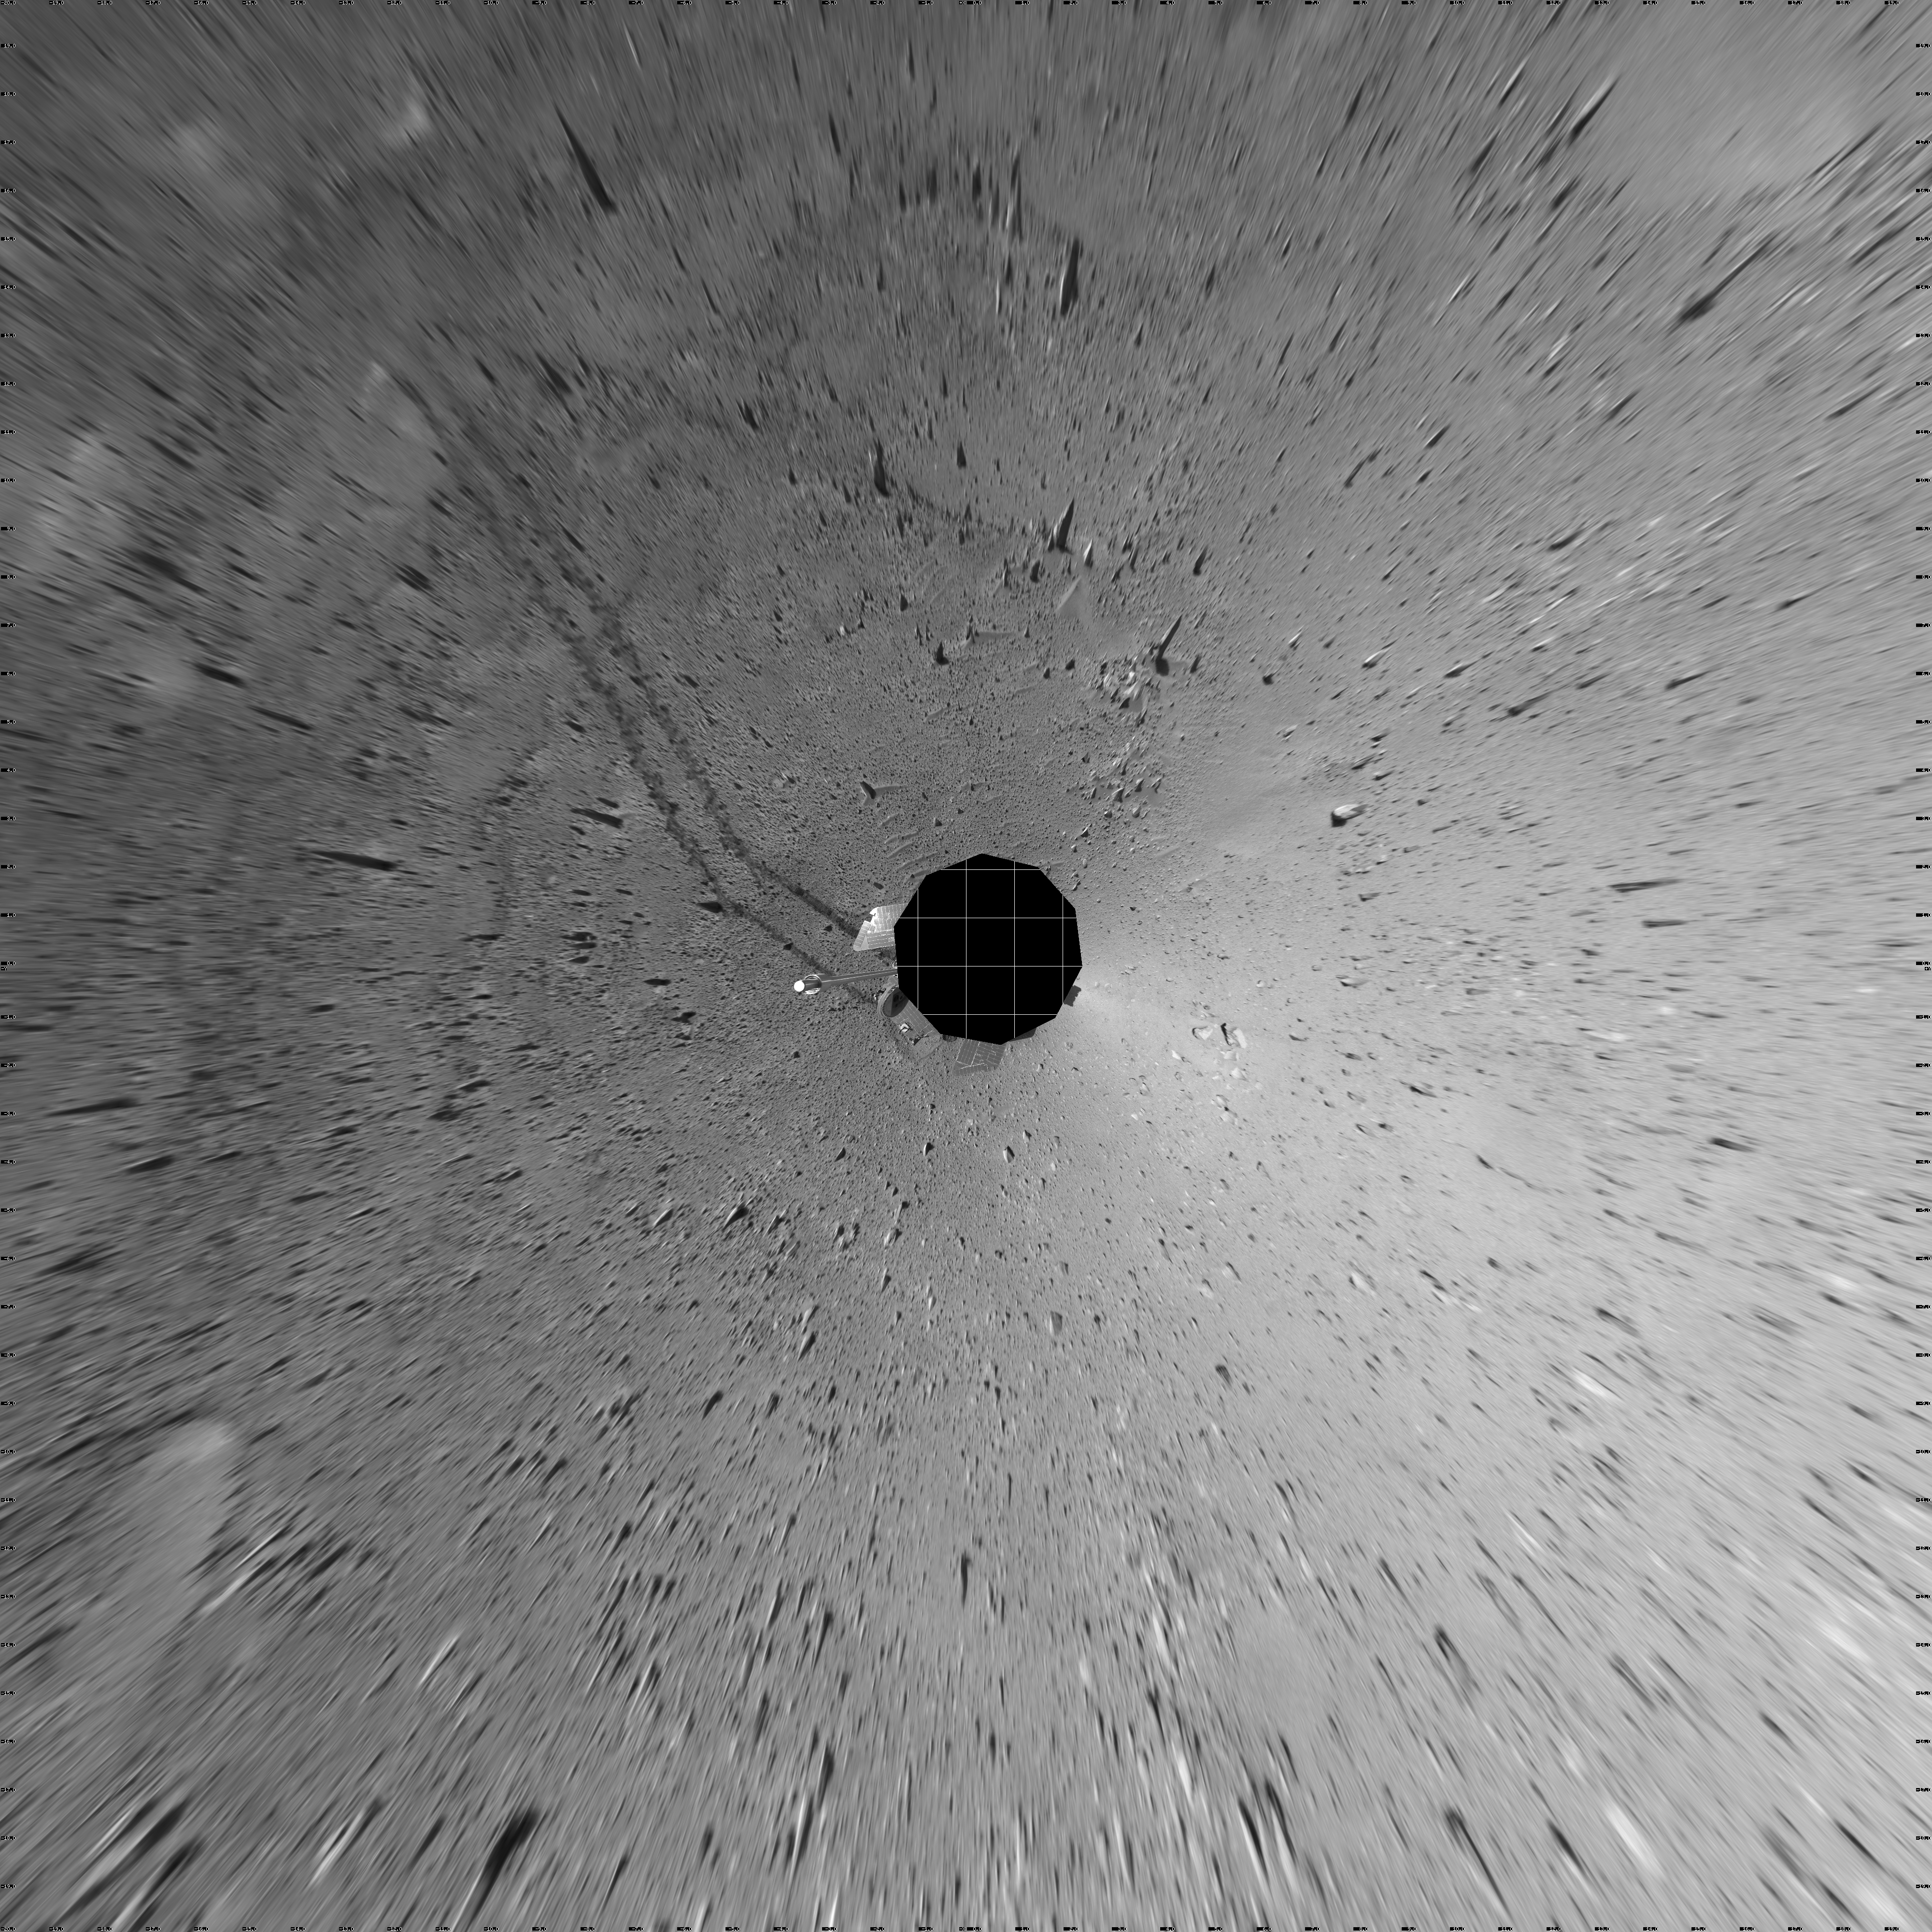

Spirit Keeps on Trekking (vertical eye)

This vertical-projection mosaic was created from navigation camera images that NASA’s Mars Exploration Rover Spirit acquired on sol 121 (May 6, 2004). Continuing its trek toward the “Columbia Hills,” Spirit drove 96.8 meters (318 feet) — half of which was performed in auto-navigation mode — and broke its record for the longest distance traveled in one sol. That drive brought the mission total to 1,669 meters (1.04 miles), flipping the rover’s odometer over the one-mile mark.

Credit: NASA/JPL